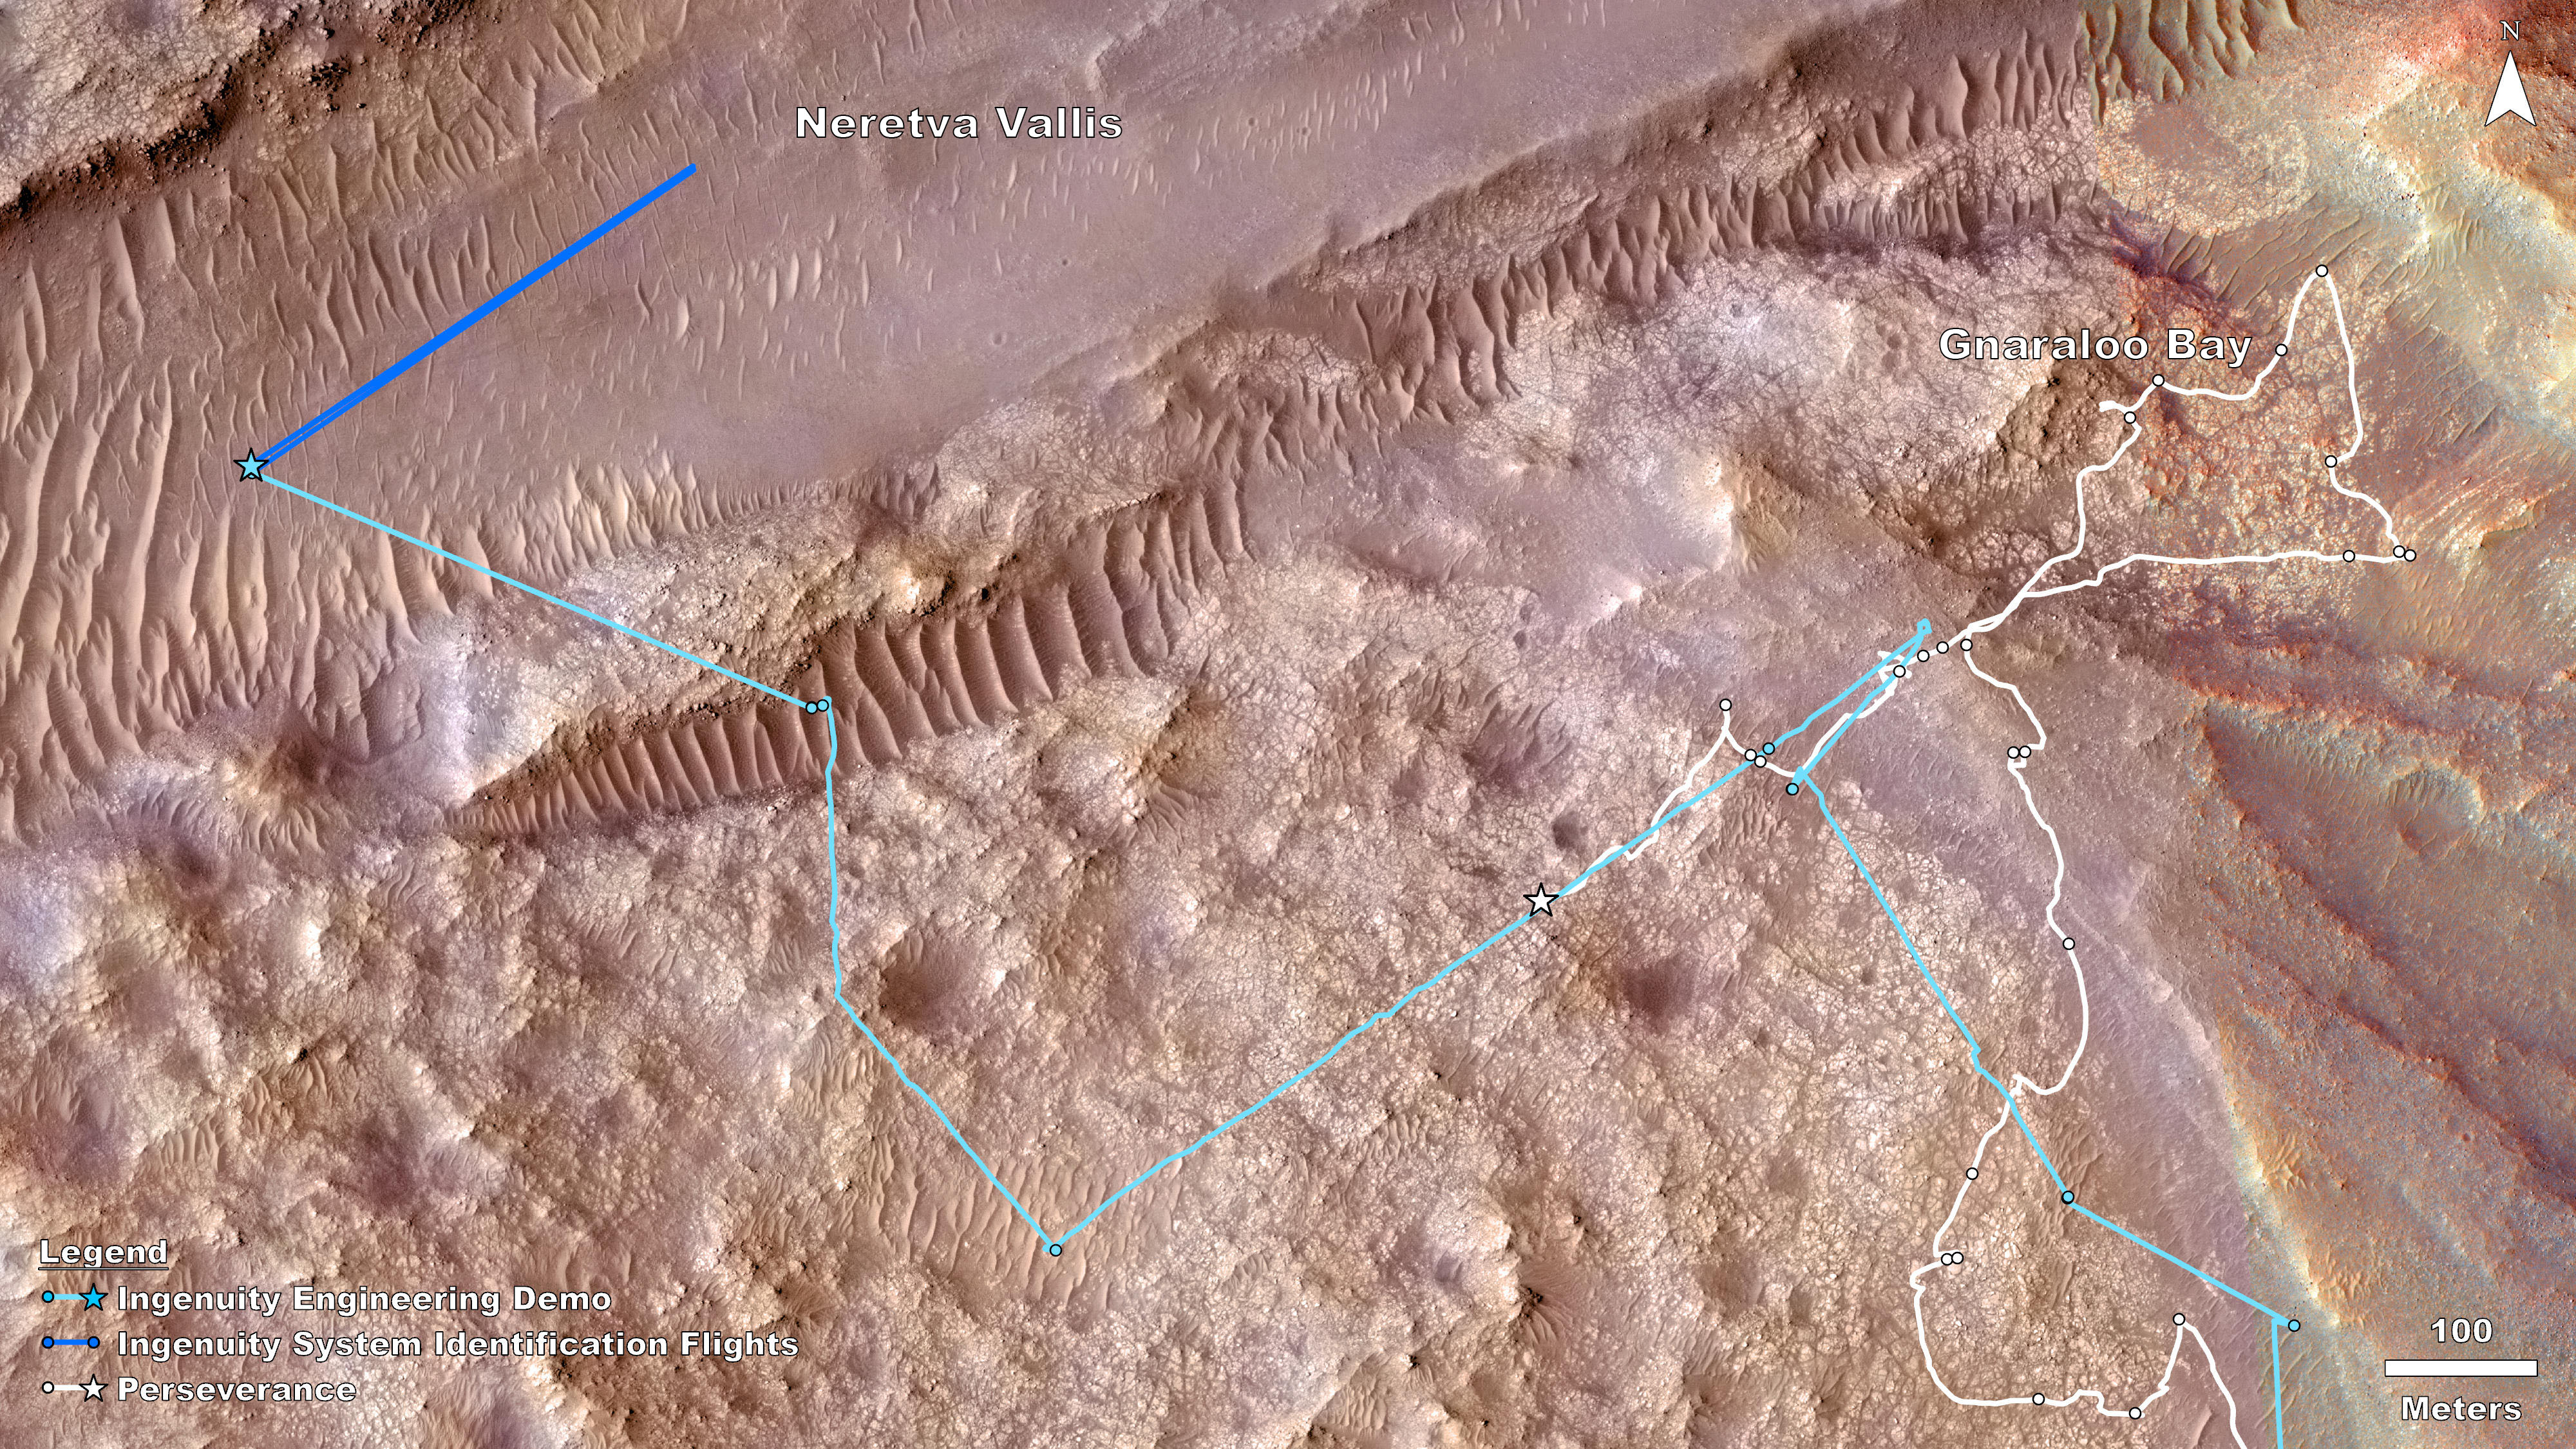

Rover, Helicopter Locations in Jezero Crater

This map shows the locations of NASA’s Perseverance rover (white star) and Ingenuity Mars Helicopter (cyan star) on Dec. 19, 2023, the 1,007th Martian day, or sol, of the rover’s mission at Mars. During that sol, the rover conducted science operations in an area the team calls “Gnaraloo Bay,” while Ingenuity conducted flights 68 and 69 in “Neretva Vallis,” a lower-elevation, flatter area (top left).

The dots along the white line indicate the stops made by the rover beginning with Sept. 28, 2023, or Sol 927 (lower right). Ingenuity airfields are indicated by dots along the cyan line, starting with Sept. 11, 2023, or Sol 910 (also lower right).

Ingenuity flights 68 and 69 consisted of a system identification, or “Sys-ID,” test campaign. Sys-ID is a data-driven method for understanding the complex behavior of a system by studying how specific inputs impact the motion of the vehicle.

NASA’s Jet Propulsion Laboratory, which is managed for the agency by Caltech in Pasadena, California, built and manages operations of the Perseverance rover.

The Ingenuity Mars Helicopter was built by JPL, which manages the project for NASA Headquarters. It is supported by NASA’s Science Mission Directorate. NASA’s Ames Research Center in California’s Silicon Valley and NASA’s Langley Research Center in Hampton, Virginia, provided significant flight performance analysis and technical assistance during Ingenuity’s development. AeroVironment Inc., Qualcomm, and SolAero also provided design assistance and major vehicle components. Lockheed Martin Space designed and manufactured the Mars Helicopter Delivery System.

Credit: NASA/JPL-Caltech